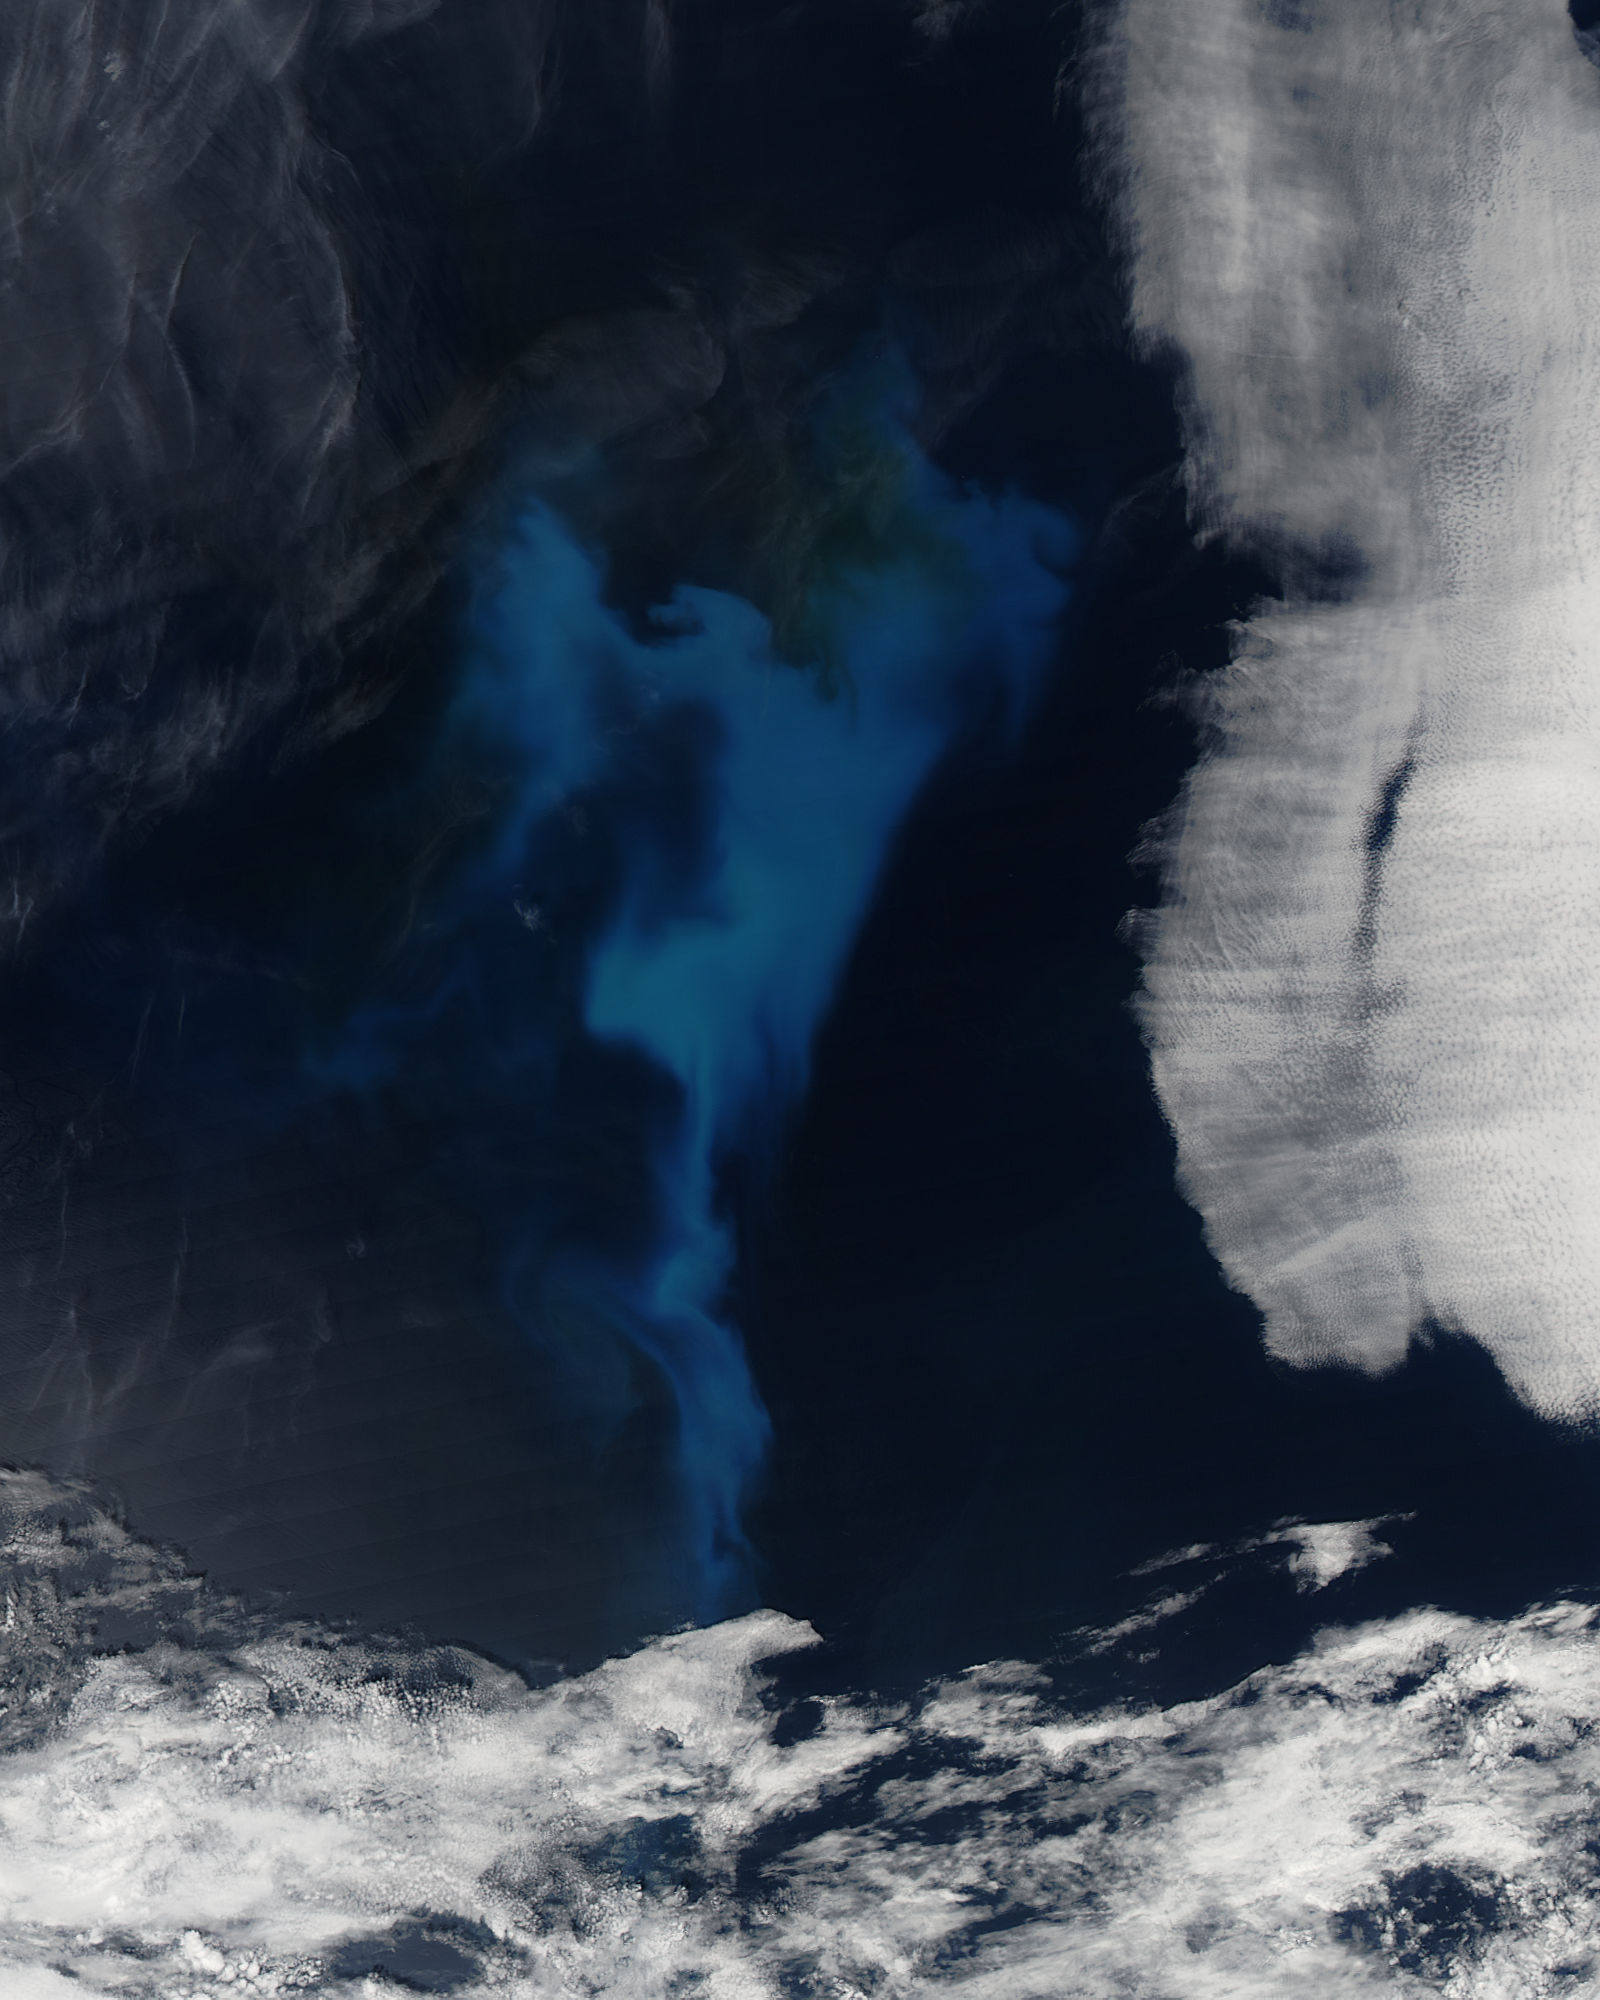

Phytoplankton bloom in the North Atlantic Ocean

On July 23, 2013 the deep blue waters of the central North Atlantic Ocean provided a background for a spectacular bloom of phytoplankton. The Moderate Resolution Imaging Spectroradiometer (MODIS) captured this true-color image of the event at 16:25 UTC (12:25 p.m. EDT) that same day. Phytoplankton are tiny single-celled photosynthetic organisms that live suspended in a watery environment. They are primary producers in the ocean, forming the base of the marine food chain, and, like terrestrial plants, take up carbon dioxide, make carbohydrates from energy from light, and release oxygen. Phytoplankton live in the ocean year round, but are usually not visible. When light, nutrients and water temperature are just right, however, a colony can explode into growth, creating huge blooms that stain the ocean for miles. While each organism lives only a short time, the high reproductive means that a bloom can last for days or weeks.

Credit: NASA/GSFC/Jeff Schmaltz/MODIS Land Rapid Response Team